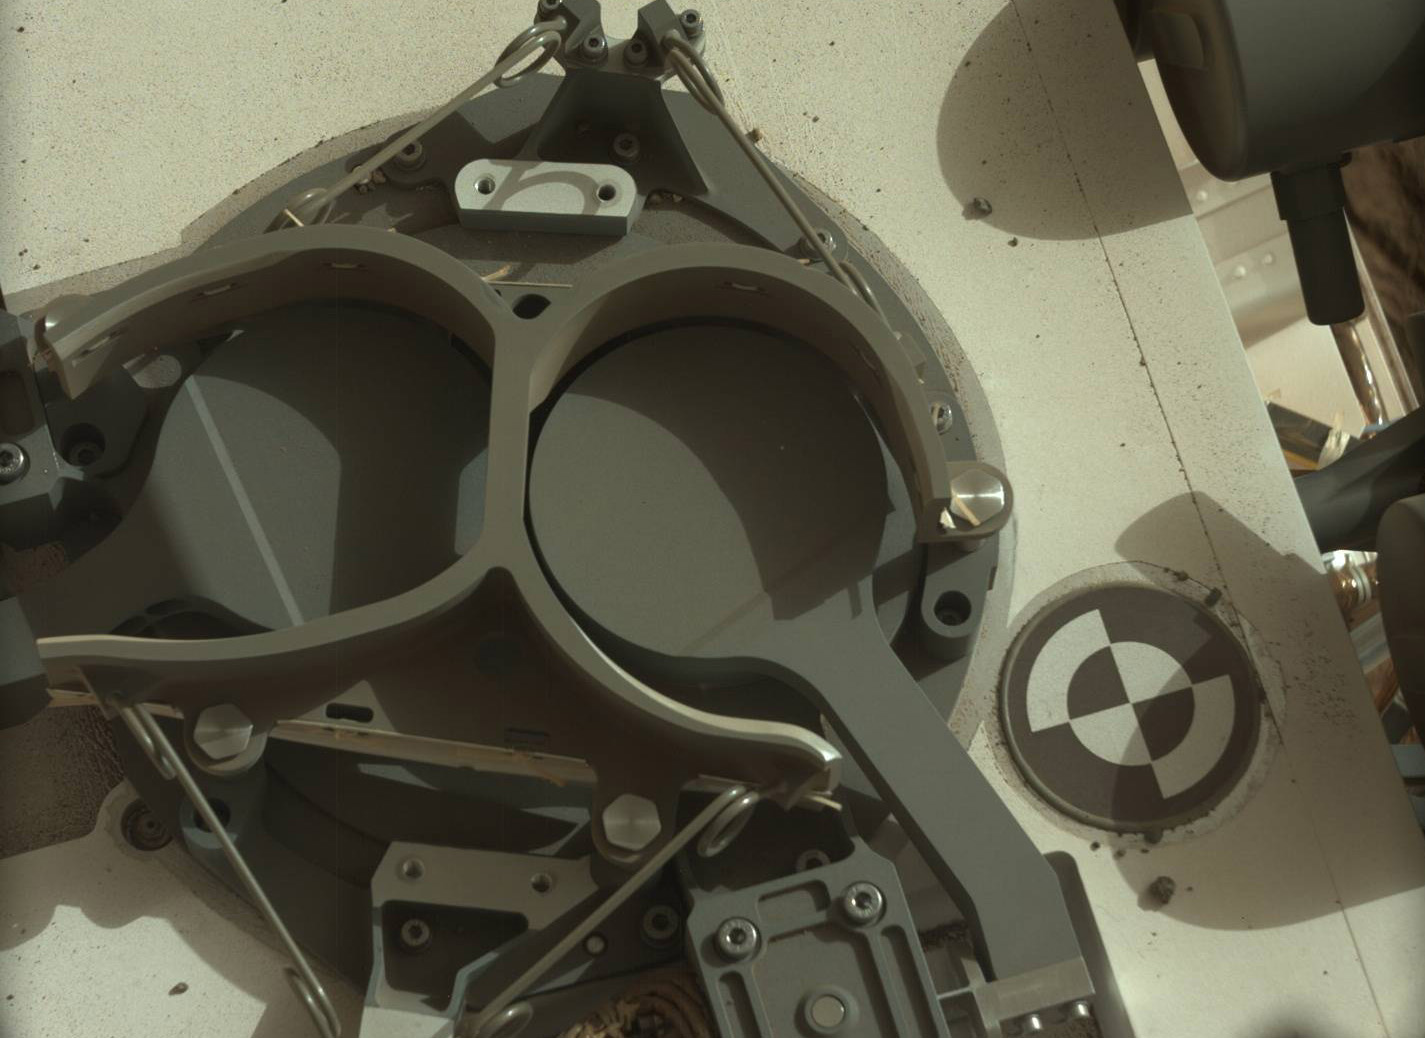

Inlet Covers for Sample Analysis at Mars

This subframe image from the left Mast Camera (Mastcam) on NASA’s Mars rover Curiosity shows the covers in place over two sample inlet funnels of the rover’s Sample Analysis at Mars (SAM) instrument suite.

Curiosity delivered SAM’s first soil sample on the day this image was taken, the 93rd Martian day, or sol, of the mission (Nov. 9, 2012).

NASA’s Jet Propulsion Laboratory, a division of the California Institute of Technology, Pasadena, manages the Mars Science Laboratory Project for NASA’s Science Mission Directorate, Washington. JPL designed and built the rover.

Credit: NASA/JPL-Caltech/MSSS